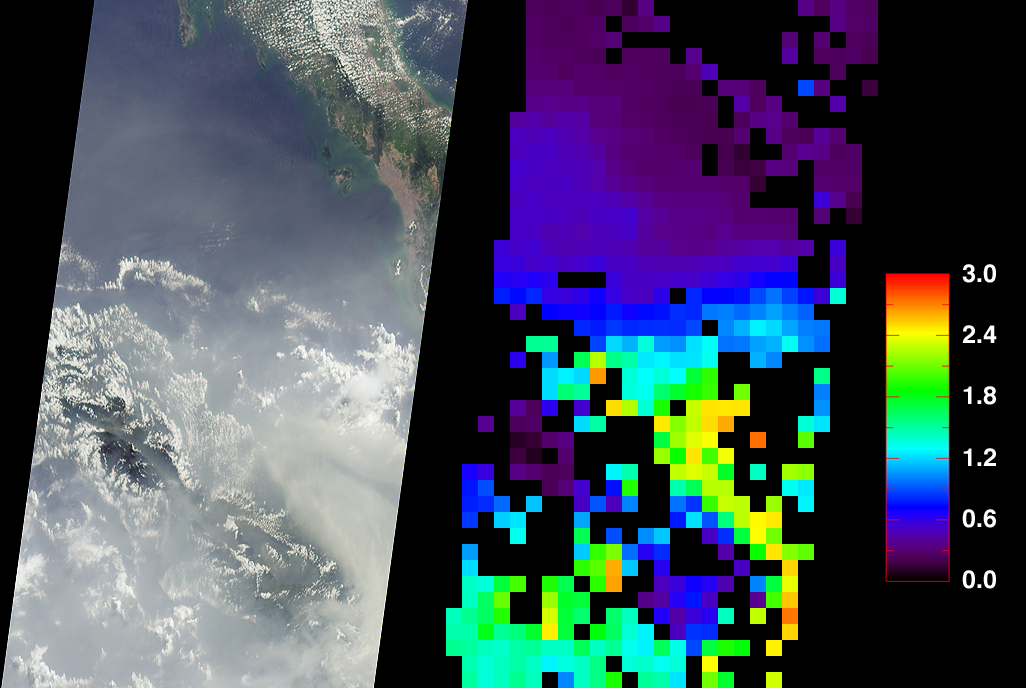

Smoke over Sumatra, Indonesia

At least once a year for a period lasting from a week to several months, northern Sumatra is obscured by smoke and haze produced by agricultural burning and forest fires. These data products from the Multi-angle Imaging SpectroRadiometer document the presence of airborne particulates on March 13, 2002, during Terra orbit 11880. On the left is an image acquired by MISR’s 70-degree backward-viewing camera. On the right is a map of aerosol optical depth, a measure of the abundance of atmospheric particulates. This product utilized a test version of the MISR retrieval that incorporates an experimental set of aerosol mixtures. The haze has completely obscured northeastern Sumatra and part of the Strait of Malacca, which separates Sumatra and the Malaysian Peninsula. A northward gradient is apparent as the haze dissipates in the direction of the Malaysian landmass. Each panel covers an area of about 760 kilometers x 400 kilometers.

Haze conditions had posed a health concern during late February (when schools in some parts of North Sumatra were closed), and worsened considerably in the first two weeks of March. By mid-March, local meteorology officials asked residents of North Sumatra’s provincial capital, Medan, to minimize their outdoor activities and wear protective masks. Poor visibility at Medan airport forced a passenger plane to divert to Malaysia on March 14, and visibility reportedly ranged between 100 and 600 meters in some coastal towns southeast of Medan.

The number and severity of this year’s fires was exacerbated by dry weather conditions associated with the onset of a weak to moderate El Niño. The governments of Indonesia, Malaysia, and Brunei have agreed to ban open burning in plantation and forest areas. The enforcement of such fire bans, however, has proven to be an extremely challenging task.

MISR was built and is managed by NASA’s Jet Propulsion Laboratory, Pasadena, CA, for NASA’s Office of Earth Science, Washington, DC. The Terra satellite is managed by NASA’s Goddard Space Flight Center, Greenbelt, MD. JPL is a division of the California Institute of Technology.

Credit: NASA/GSFC/LaRC/JPL, MISR Team